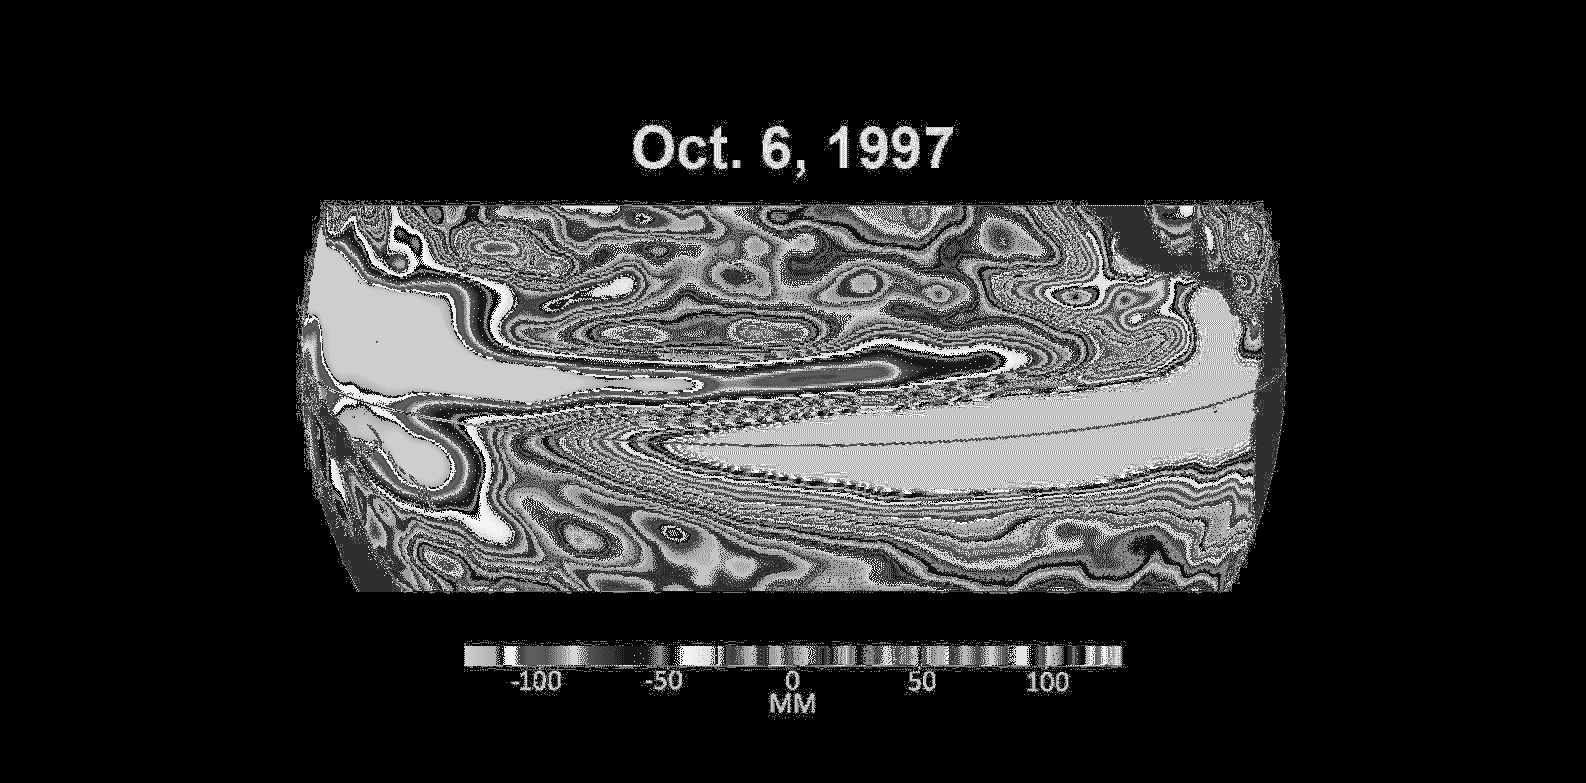

Comparing Sea Level During El Niño Events

These three maps based on satellite data show sea levels in the Pacific Ocean during developing El Niño events in early October of 1997, 2015, and 2023. Higher-than-average ocean heights are shown in red and white, while lower-than-average heights are blue and purple.

The two earlier maps represent the two extreme El Niño events from the past 30 years – the first from 1997 to 1998 and the second from 2015 to 2016. Both caused shifts in global air and ocean temperatures, atmospheric wind and rainfall patterns, and sea level.

El Niños are characterized by higher-than-normal sea levels and warmer-than-average ocean temperatures along the equatorial Pacific. Water expands as it warms, so sea levels tend to be higher in places with warmer water. These temperature and sea level conditions can then propagate poleward along the western coasts of the Americas.

El Niños can bring wetter conditions to the U.S. Southwest and drought to regions in the western Pacific, including Indonesia. Not all El Niño events are created equal, however, and their impacts vary widely. Satellites like the U.S.-European Sentinel-6 Michael Freilich, which captured the 2023 data, help anticipate those impacts on a global scale by tracking changes in sea surface height in the Pacific Ocean. The TOPEX/Poseidon satellite collected the 1997 data while Jason-2 collected data for the 2015 event. This year’s El Niño is still developing, but researchers are looking to the recent past for clues as to how it is shaping up.

By October 1997 and 2015, large areas of the central and eastern Pacific had sea levels more than 7 inches (18 centimeters) higher than normal. This year, sea levels are about 2 or 3 inches (5 to 8 centimeters) higher than normal and are elevated over a smaller area compared to the 1997 and 2015 events. Both of the past El Niños reached peak strength in late November or early December, so this year’s event may still intensify.

Launched in November 2020, Sentinel-6 Michael Freilich is named after former NASA Earth Science Division Director Michael Freilich. The satellite is one of two that compose the Copernicus Sentinel-6/Jason-CS (Continuity of Service) mission.

Sentinel-6/Jason-CS was jointly developed by ESA (European Space Agency), the European Organisation for the Exploitation of Meteorological Satellites (EUMETSAT), NASA, and the National Oceanic and Atmospheric Administration, with funding support from the European Commission and technical support on performance from the French space agency CNES (Centre National d’Études Spatiales). Spacecraft monitoring and control, as well as the processing of all the altimeter science data, is carried out by EUMETSAT on behalf of the European Union’s Copernicus programme, with the support of all partner agencies.

NASA’s Jet Propulsion Laboratory, a division of Caltech in Pasadena, contributed three science instruments for each Sentinel-6 satellite: the Advanced Microwave Radiometer, the Global Navigation Satellite System – Radio Occultation, and the Laser Retroreflector Array. NASA also contributed launch services, ground systems supporting operation of the NASA science instruments, the science data processors for two of these instruments, and support for the U.S. members of the international Ocean Surface Topography Science Team.

Credit: NASA/JPL-Caltech